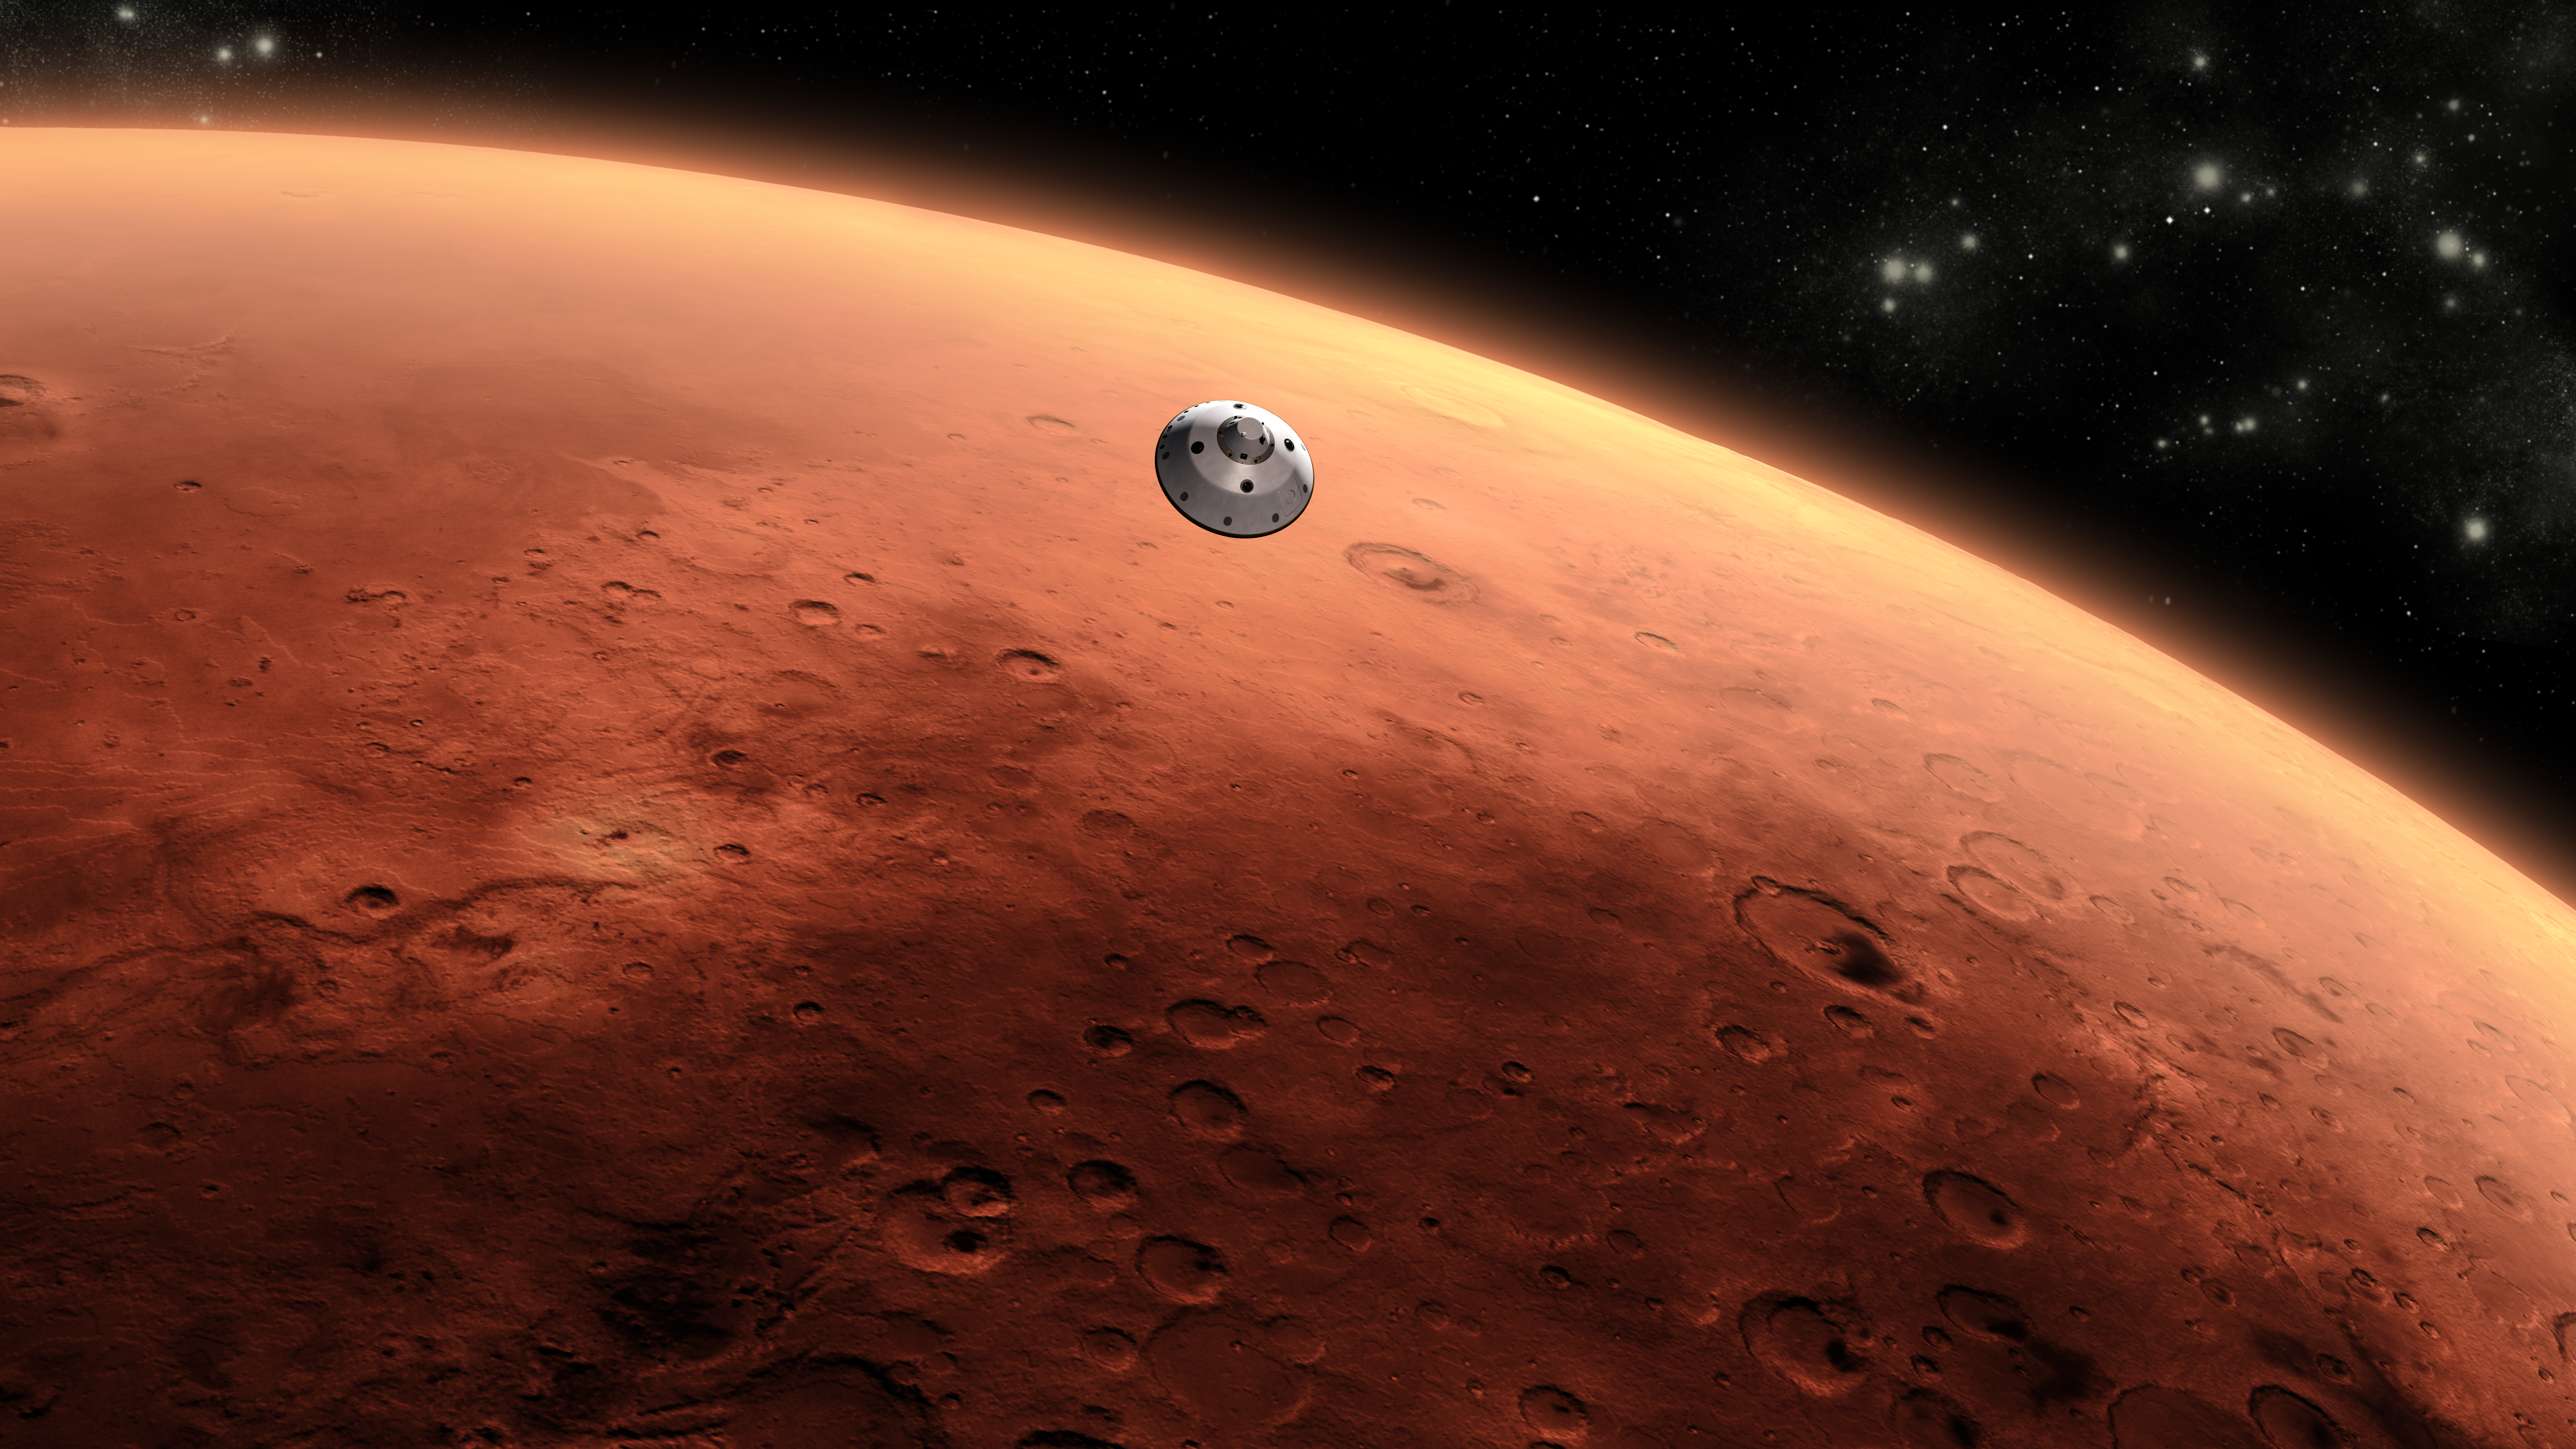

Curiosity Approaching Mars, Artist’s Concept

This is an artist’s concept of NASA’s Mars Science Laboratory spacecraft approaching Mars.

The Curiosity rover is safely tucked inside the spacecraft’s aeroshell. The mission’s approach phase begins 45 minutes before the spacecraft enters the Martian atmosphere. It lasts until the spacecraft enters the atmosphere. For navigation purposes, the atmospheric entry point is (2,188 miles (3,522 kilometers) above the center of the planet. This illustration depicts a scene after the spacecraft’s cruise stage has been jettisoned, which will occur 10 minutes before atmospheric entry.

The Mars Science Laboratory spacecraft is being prepared for launch during Nov. 25 to Dec. 18, 2011. Landing on Mars is in early August 2012. In a prime mission lasting one Martian year (nearly two Earth years) researchers will use the rover’s tools to study whether the landing region has had environmental conditions favorable for supporting microbial life and for preserving clues about whether life existed.

NASA’s Jet Propulsion Laboratory, a division of the California Institute of Technology, Pasadena, Calif., manages the Mars Science Laboratory Project for the NASA Science Mission Directorate, Washington.

Credit: NASA/JPL-Caltech